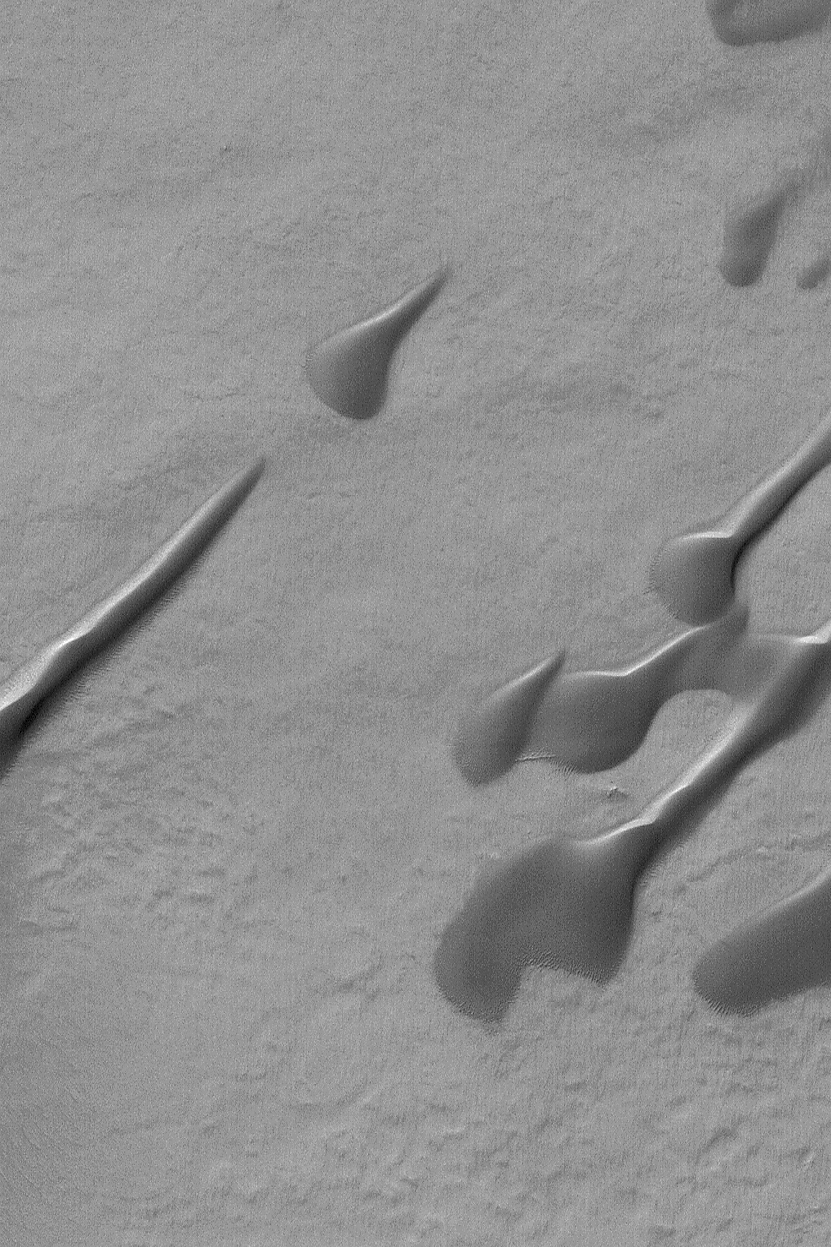

Martian Dunes

22 September 2004
This Mars Global Surveyor (MGS) Mars Orbiter Camera (MOC) image shows dark, windblown sand dunes in a south mid-latitude crater near 49.5°S, 352.9°W. The elongated portions of these dunes indicate that, for some period of time during their development, there were two dominant wind directions involved. The most dominant of these winds blew from the south-southeast (lower right), as indicated by the presence of the steepest dune slopes on their northwest (facing upper left) sides. This image covers an area approximately 3 km (1.9 mi) across and is illuminated by sunlight from the upper left.

Credit: NASA/JPL/Malin Space Science Systems